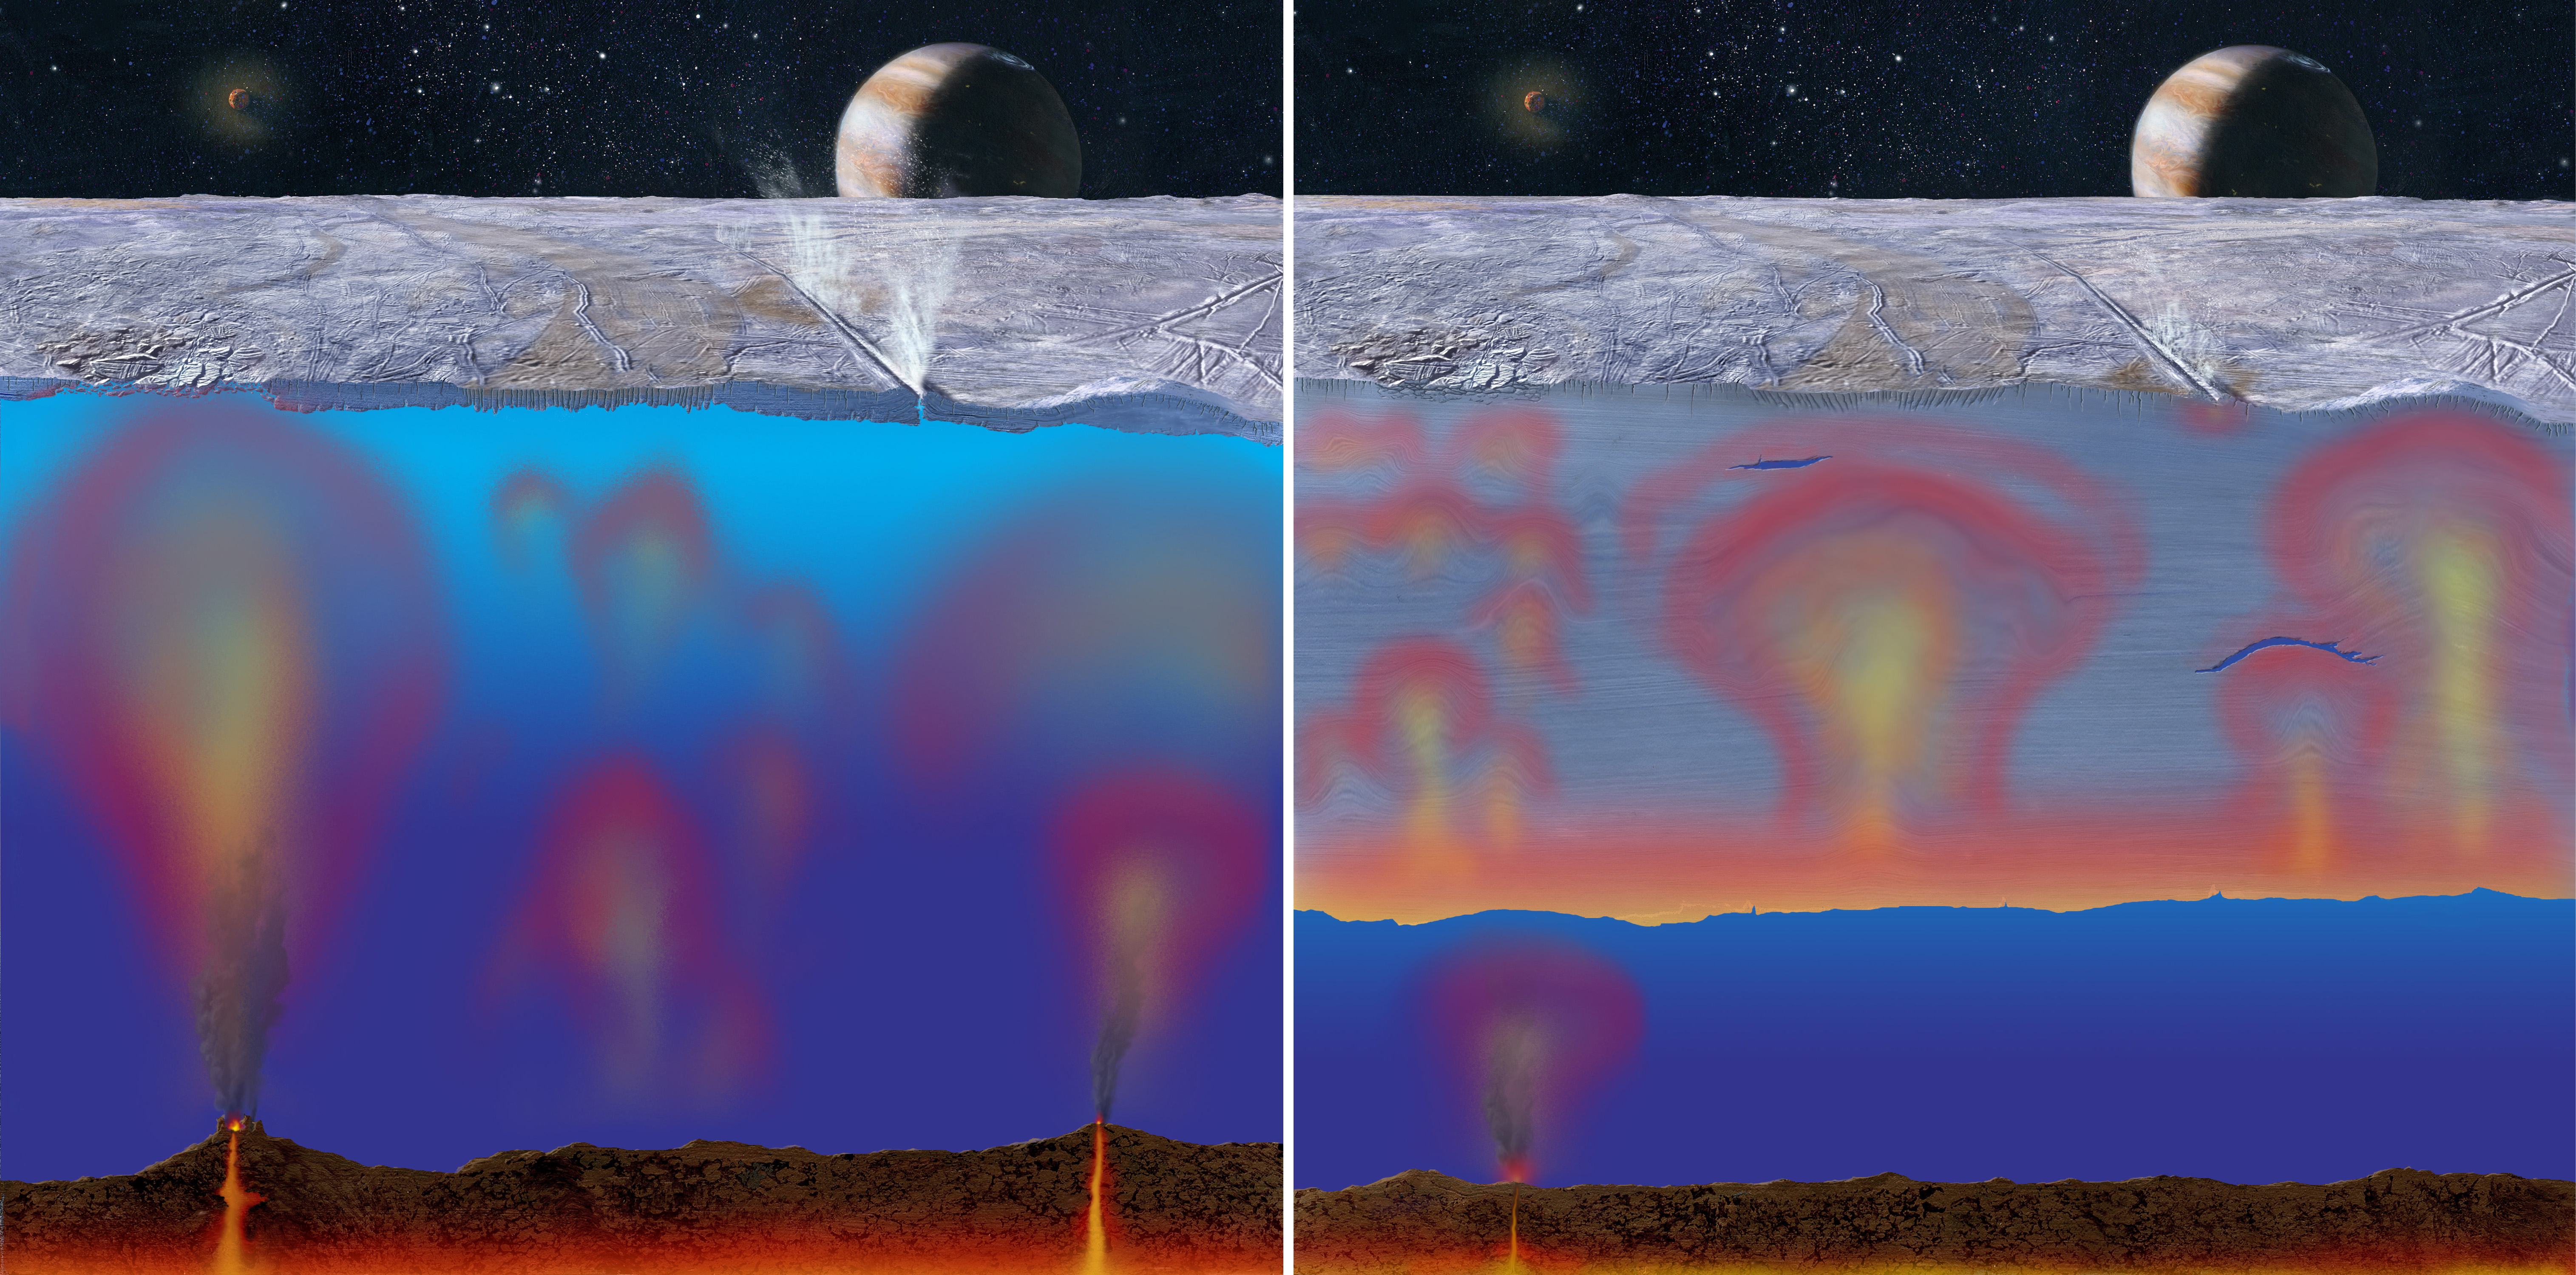

Thick or Thin Ice Shell on Europa? (Artist Concept)

Scientists are all but certain that Europa has an ocean underneath its icy surface, but they do not know how thick this ice might be. This artist concept illustrates two possible cut-away views through Europa’s ice shell. In both, heat escapes, possibly volcanically, from Europa’s rocky mantle and is carried upward by buoyant oceanic currents. If the heat from below is intense and the ice shell is thin enough (left), the ice shell can directly melt, causing what are called “chaos” on Europa, regions of what appear to be broken, rotated and tilted ice blocks. On the other hand, if the ice shell is sufficiently thick (right), the less intense interior heat will be transferred to the warmer ice at the bottom of the shell, and additional heat is generated by tidal squeezing of the warmer ice. This warmer ice will slowly rise, flowing as glaciers do on Earth, and the slow but steady motion may also disrupt the extremely cold, brittle ice at the surface. Europa is no larger than Earth’s moon, and its internal heating stems from its eccentric orbit about Jupiter, seen in the distance. As tides raised by Jupiter in Europa’s ocean rise and fall, they may cause cracking, additional heating and even venting of water vapor into the airless sky above Europa’s icy surface. (Artwork by Michael Carroll.)

Credit: NASA/JPL